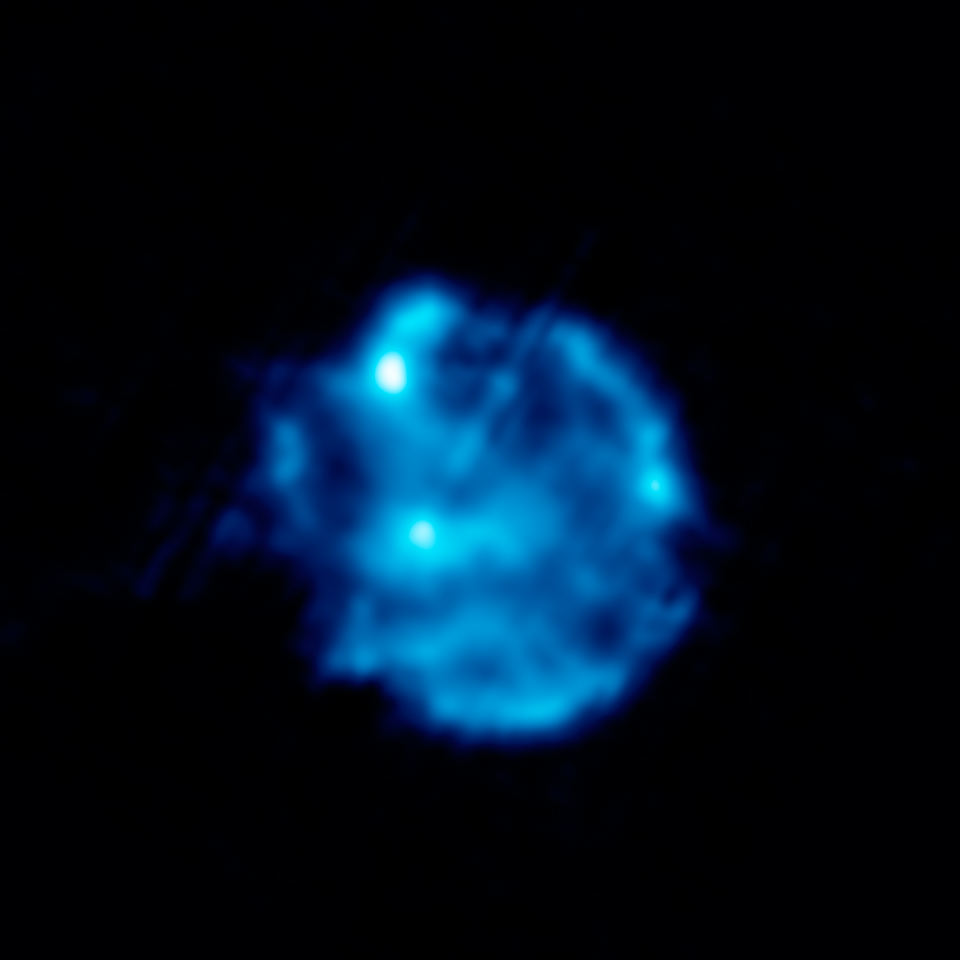

Dusty Celestial Ornaments Dusty Celestial Ornaments: Supernova Remnant Cassiopeia A

This infrared image shows silicon gas (blue) deep in the interior of the supernova remnant Cassiopeia A. This cooler gas, called the unshocked ejecta, was synthesized in the supernova blast.

The data for this image was taken by Spitzer's infrared spectrograph, which splits light apart to reveal the fingerprints of molecules and elements. In total, Spitzer collected separate "spectra" at more than 1,700 positions across Cassiopeia A.

Credit: NASA/JPL-Caltech/J. Rho (Caltech-SSC)